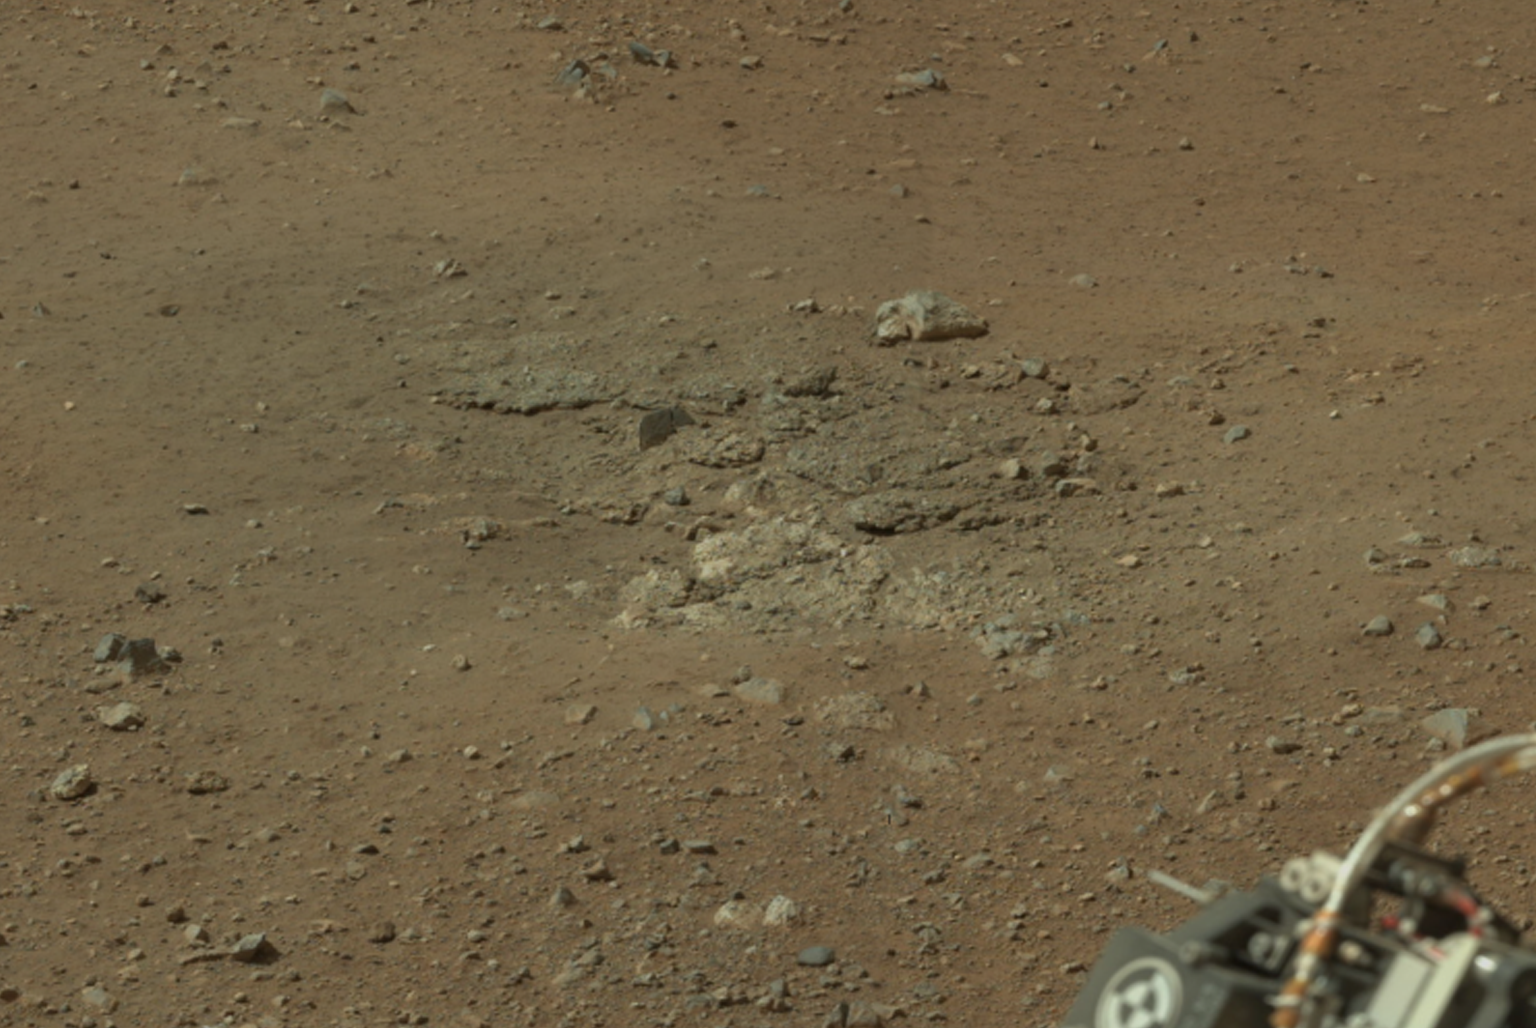

Goulburn Scour Mark

This cropped image from NASA’s Curiosity rover shows one set of marks on the surface of Mars where blasts from the descent-stage rocket engines blew away some of the surface material. This particular scour mark is near the rear left wheel of the rover and is the left-most scour mark on the left side of this larger panorama from Curiosity’s Mast Camera (PIA16051). This scour mark is named Goulburn after a 2-billion year-old sequence of rocks in northern Canada.

Mars Science Laboratory is a project of NASA’s Science Mission Directorate. The mission is managed by JPL. Curiosity was designed, developed and assembled at JPL, a division of the California Institute of Technology in Pasadena.

Credit: NASA/JPL-Caltech/MSSS